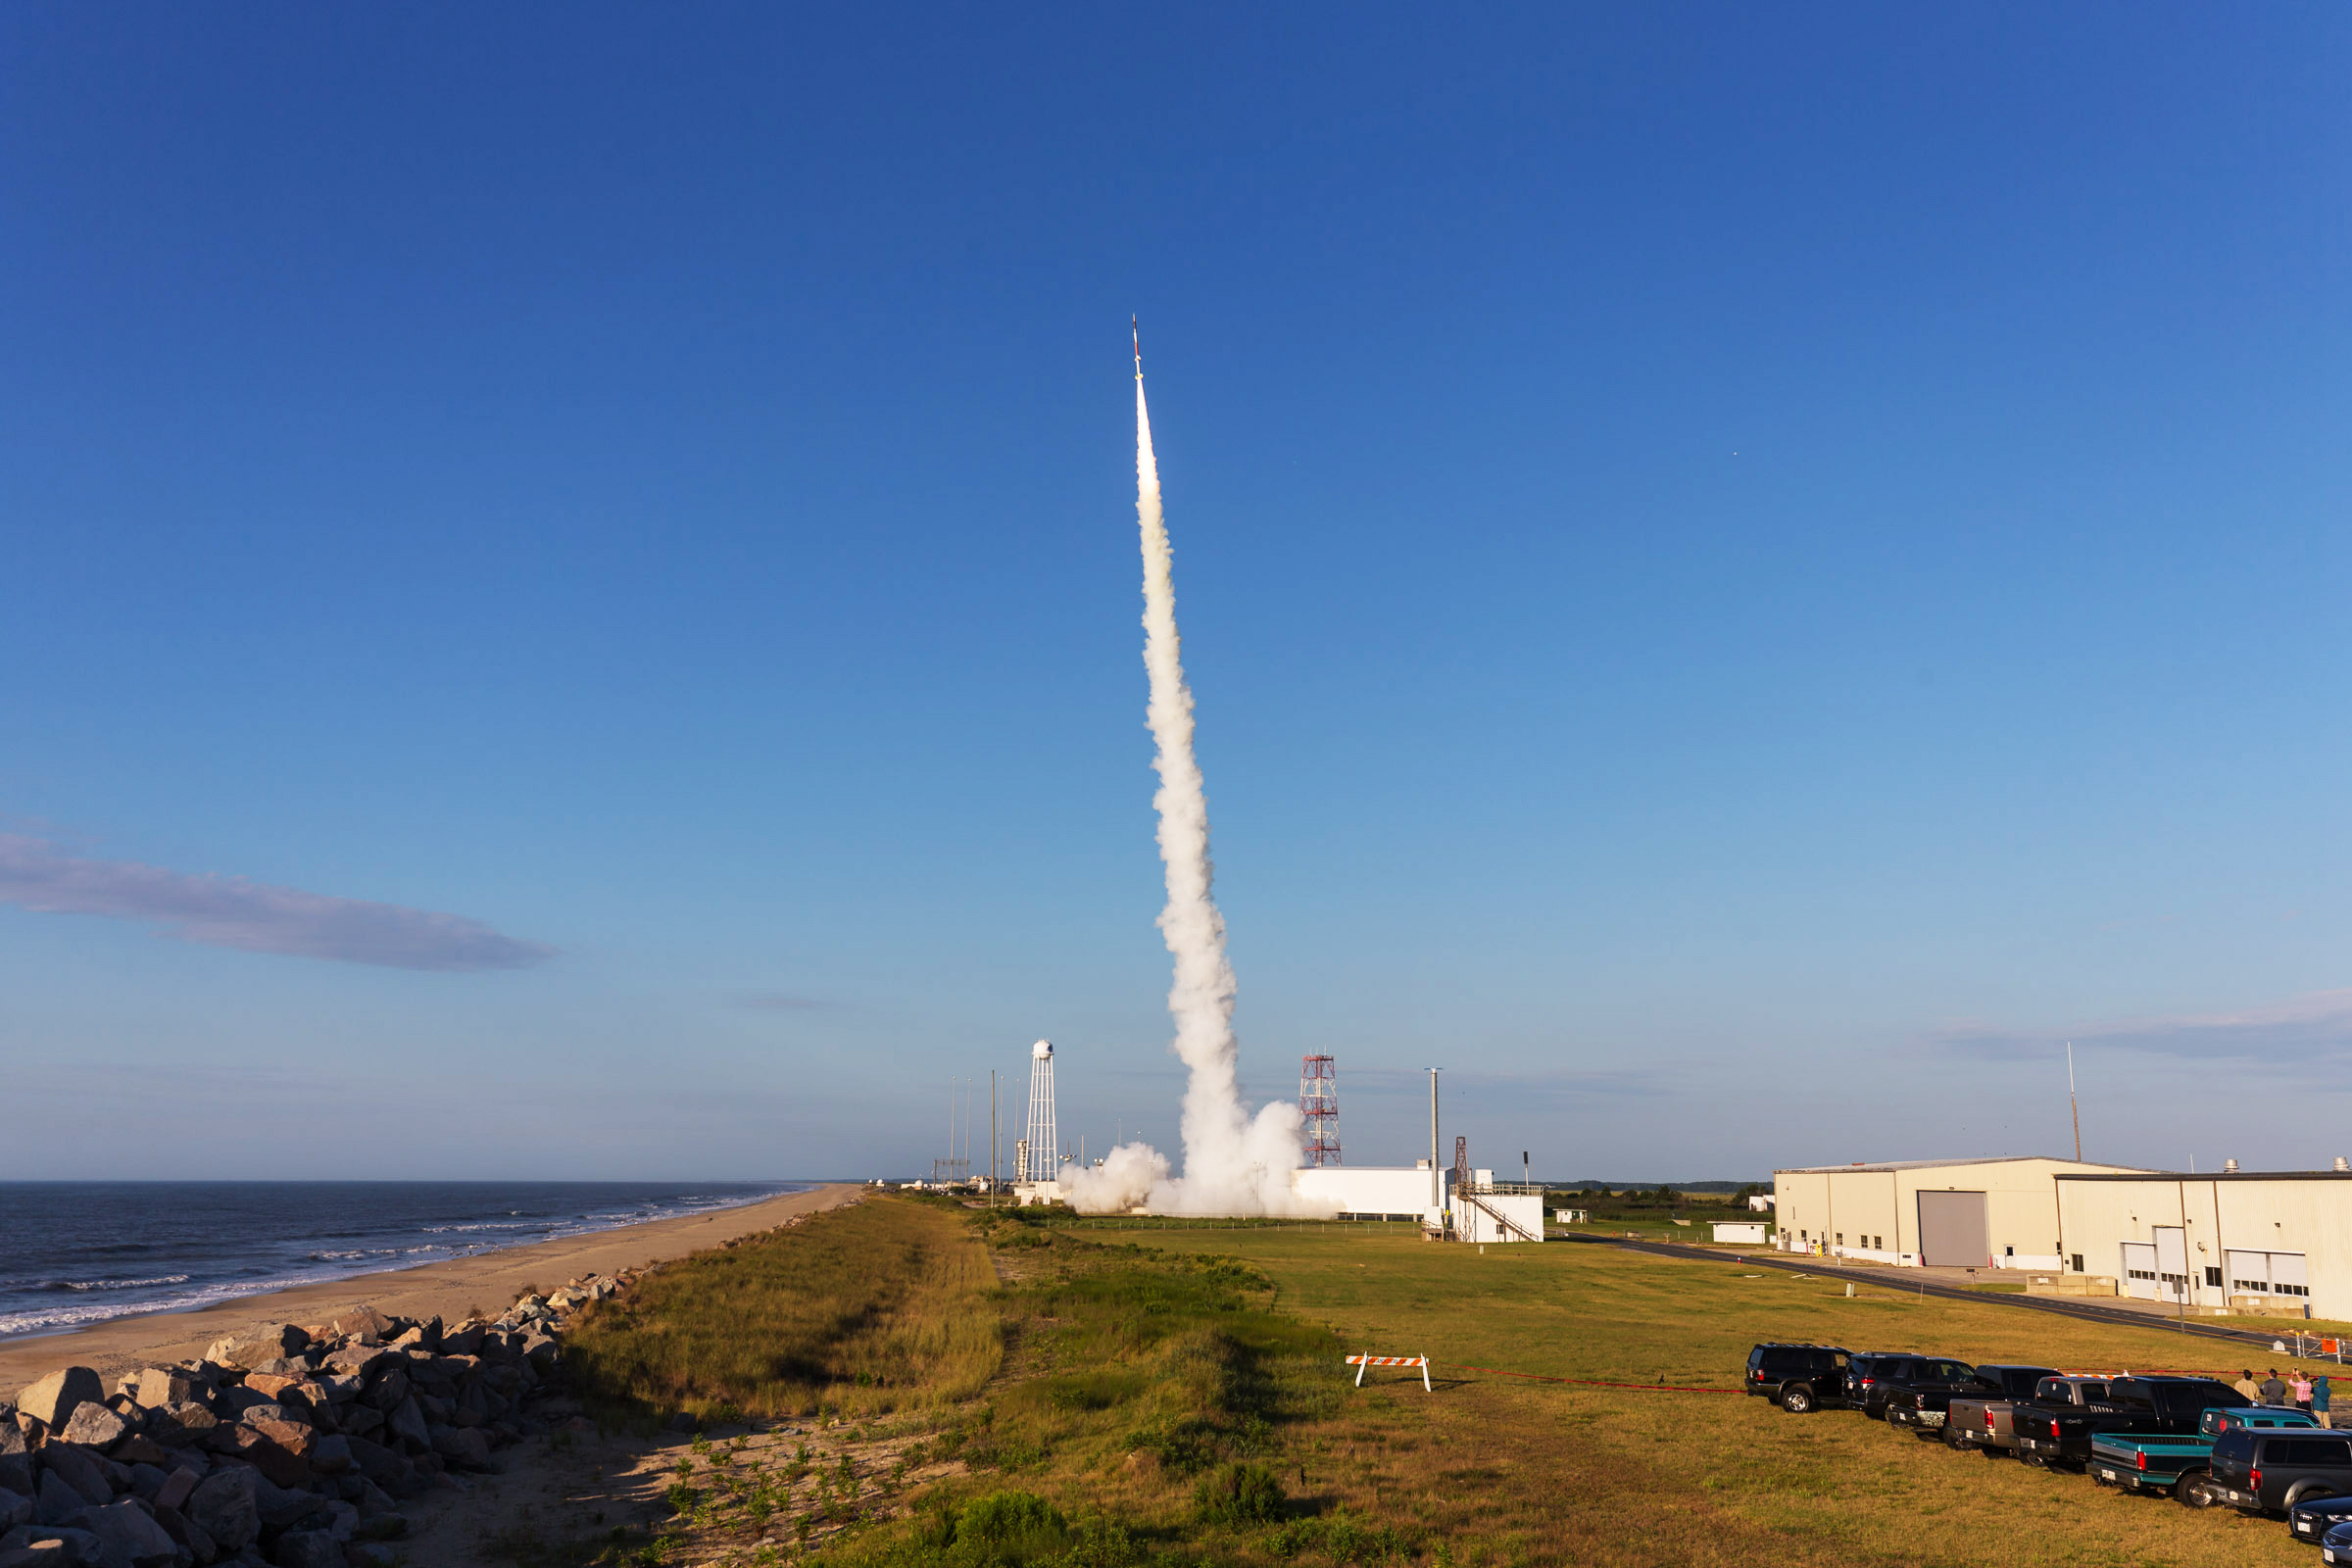

In Case You Missed It...

NASA successfully launched the RockSat-X education payload on a Terrier-Improved Malemute suborbital sounding rocket at 7:33:30 a.m. EDT Aug. 17 from the Wallops Flight Facility in Virginia. Students from eight community colleges and universities from across the United States participated in the RockSat-X project.The payload carrying the experiments flew to an altitude of 95 miles. Data was received from most of the student experiments. However, the payload was not recovered as planned. NASA will investigate the anomaly.

Credit: NASA/Wallops/A. Stancil